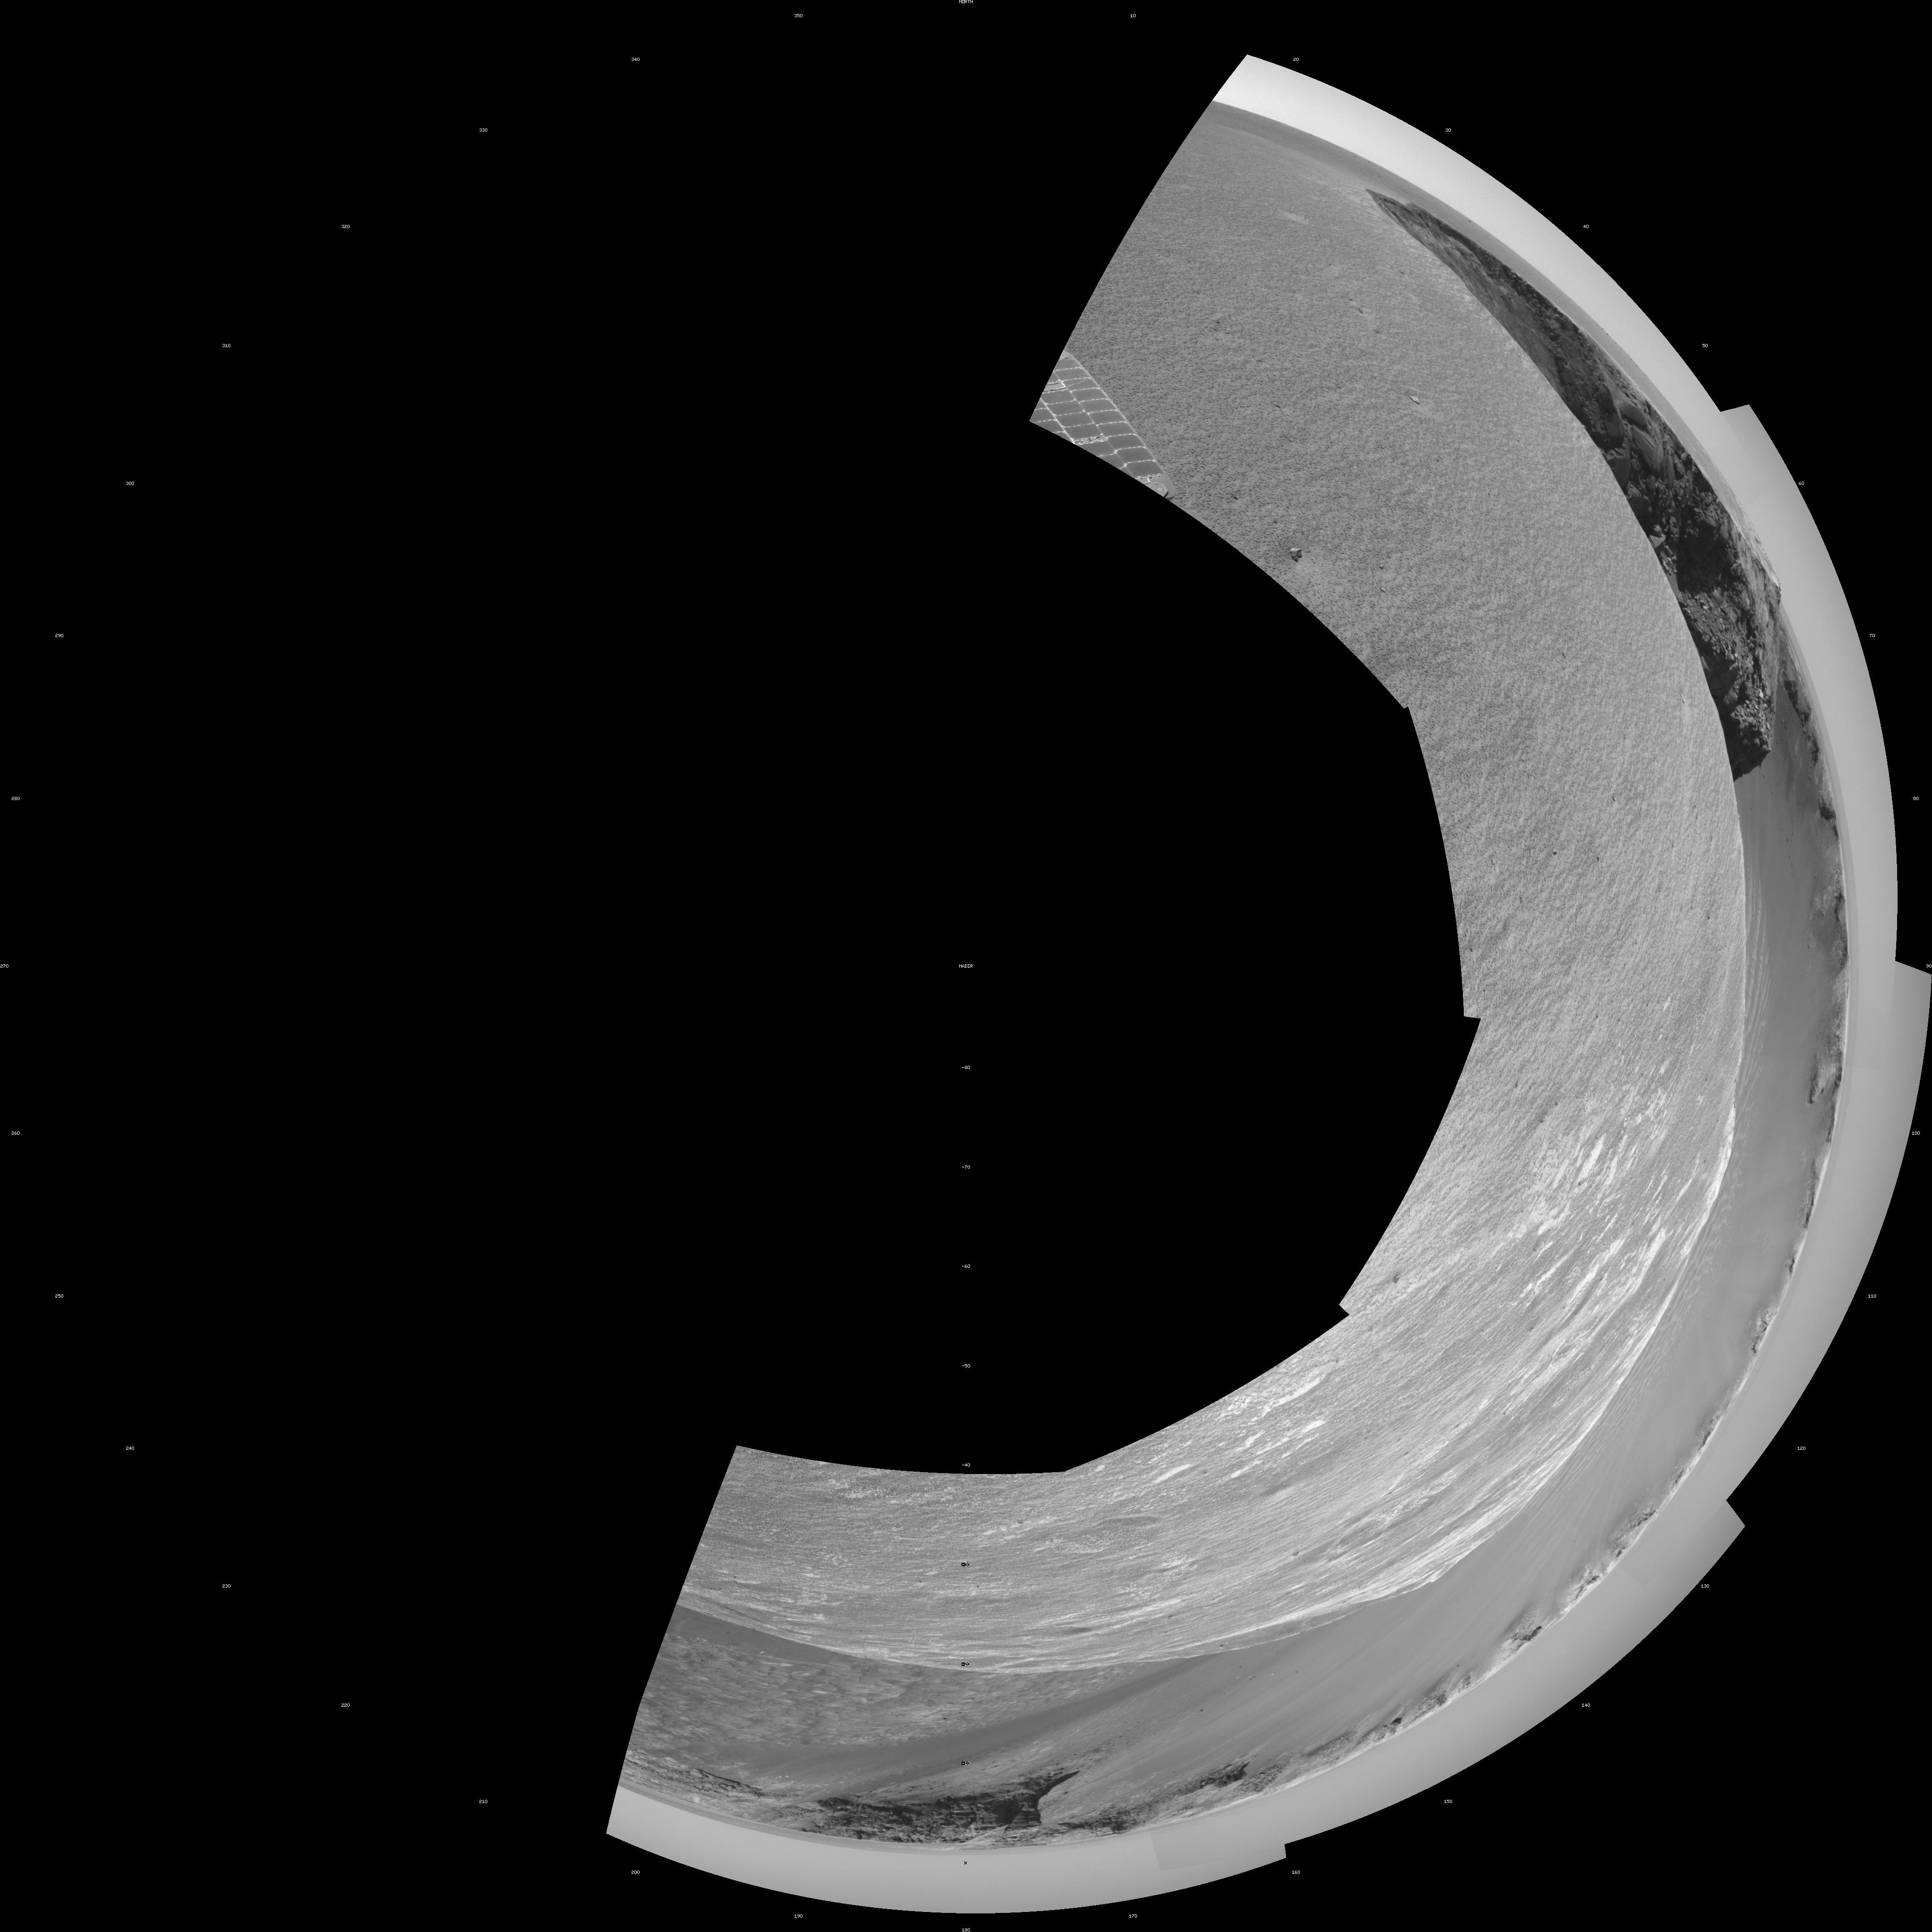

Opportunity’s View, Sol 958 (Polar)

NASA’s Mars Exploration Rover Opportunity used its navigation camera to take the images combined into this stereo view of the rover’s surroundings the 958th sol, or Martian day, of its surface mission (Oct. 4, 2006).

This view is presented as a polar projection with geometric seam correction.

Credit: NASA/JPL-Caltech